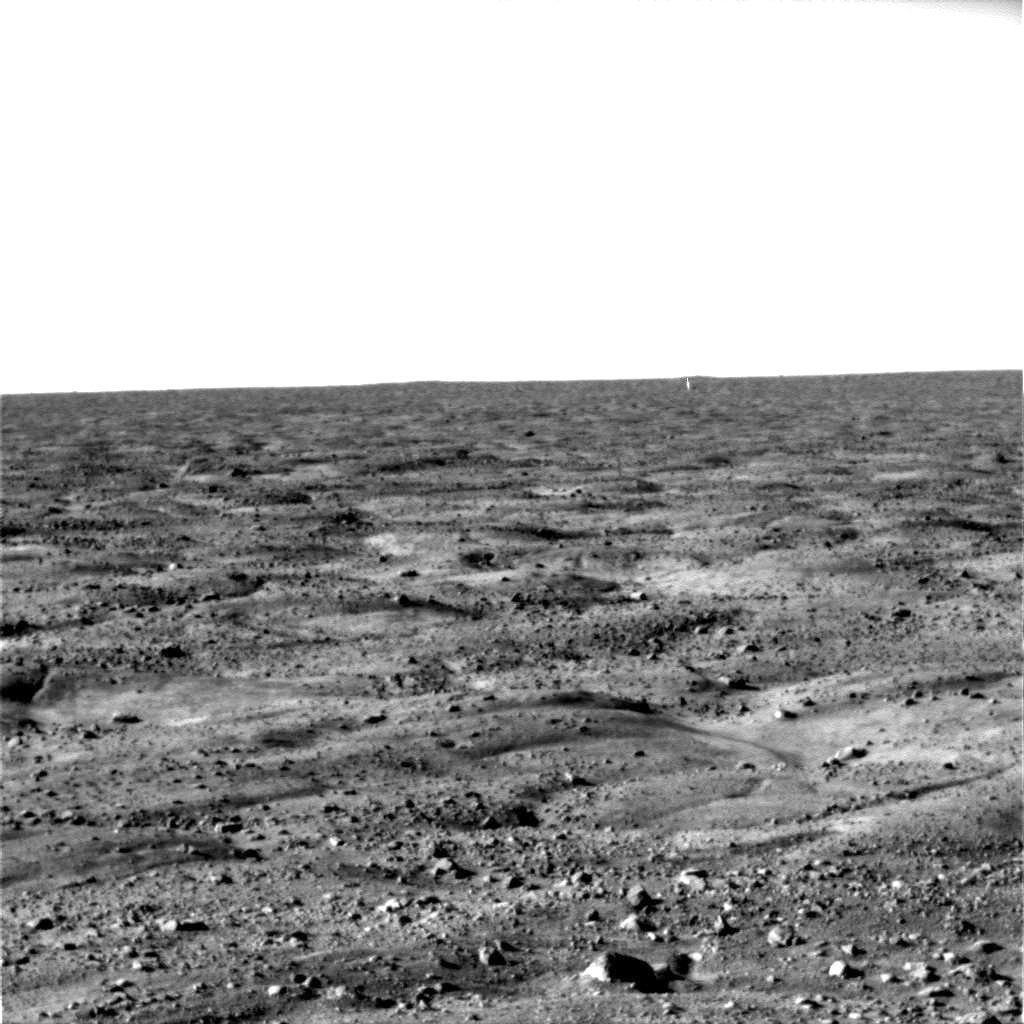

First Look at Martian Arctic Plains

This image, one of the first captured by NASA’s Phoenix Mars Lander, shows the vast plains of the northern polar region of Mars. The flat landscape is strewn with tiny pebbles and shows polygonal cracking, a pattern seen widely in Martian high latitudes and also observed in permafrost terrains on Earth. The polygonal cracking is believed to have resulted from seasonal contraction and expansion of surface ice.

Phoenix touched down on the Red Planet at 4:53 p.m. Pacific Time (7:53 Eastern Time), May 25, 2008, in an arctic region called Vastitas Borealis, at 68 degrees north latitude, 234 degrees east longitude.

This image was taken shortly after landing by the spacecraft’s Surface Stereo Imager.

The Phoenix Mission is led by the University of Arizona, Tucson, on behalf of NASA. Project management of the mission is by NASA’s Jet Propulsion Laboratory, Pasadena, Calif. Spacecraft development is by Lockheed Martin Space Systems, Denver.

Photojournal Note: As planned, the Phoenix lander, which landed May 25, 2008 23:53 UTC, ended communications in November 2008, about six months after landing, when its solar panels ceased operating in the dark Martian winter.

Credit: NASA/JPL-Caltech/University of Arizona